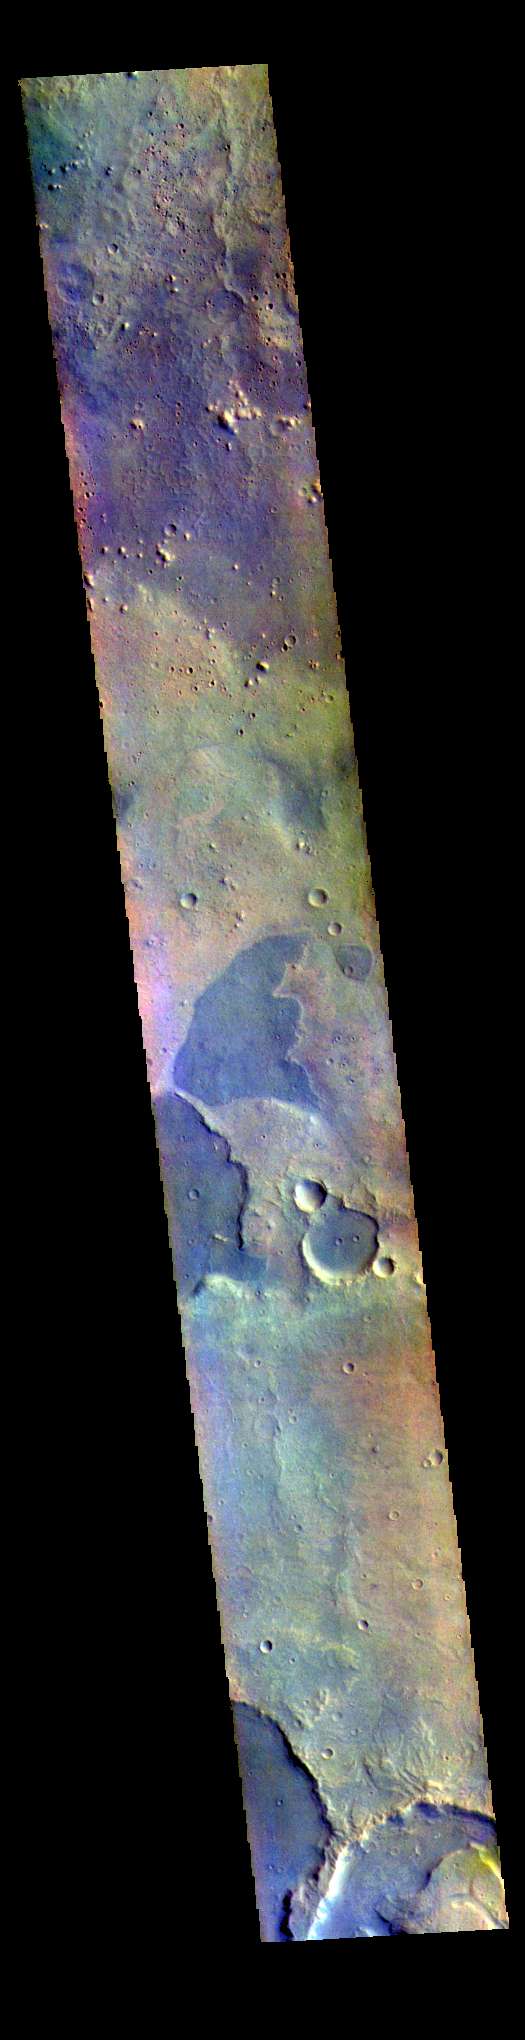

Arabia Terra – False Color

The THEMIS VIS camera contains 5 filters. The data from different filters can be combined in multiple ways to create a false color image. These false color images may reveal subtle variations of the surface not easily identified in a single band image. Today’s false color image shows part of northern Arabia Terra. Arabia Terra is one of the oldest surface regions on Mars and contains a large variety of surface features. The region is dissected with numerous unnamed channels of all sizes and complexities, as well as numerous pits of unknown origin.

The THEMIS VIS camera is capable of capturing color images of the Martian surface using five different color filters. In this mode of operation, the spatial resolution and coverage of the image must be reduced to accommodate the additional data volume produced from using multiple filters. To make a color image, three of the five filter images (each in grayscale) are selected. Each is contrast enhanced and then converted to a red, green, or blue intensity image. These three images are then combined to produce a full color, single image. Because the THEMIS color filters don’t span the full range of colors seen by the human eye, a color THEMIS image does not represent true color. Also, because each single-filter image is contrast enhanced before inclusion in the three-color image, the apparent color variation of the scene is exaggerated. Nevertheless, the color variation that does appear is representative of some change in color, however subtle, in the actual scene. Note that the long edges of THEMIS color images typically contain color artifacts that do not represent surface variation.

Credit: NASA/JPL-Caltech/ASU